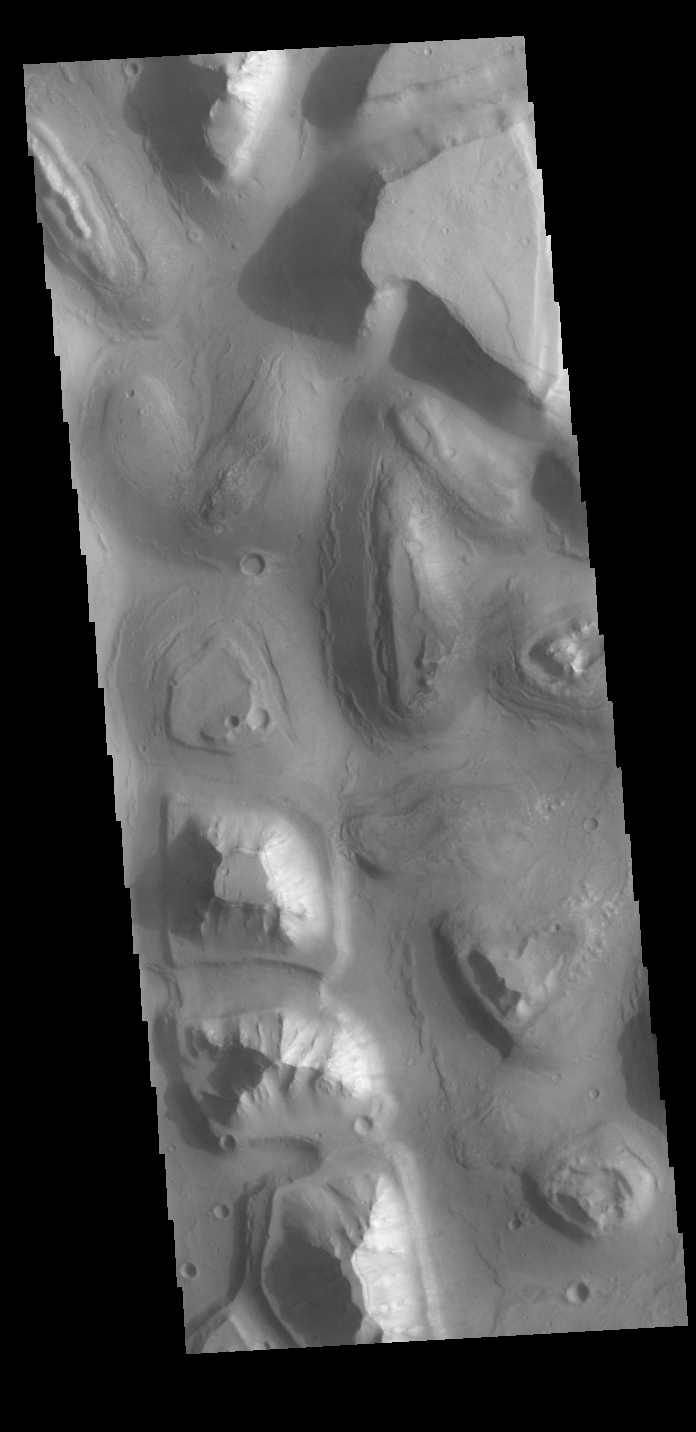

Hydraotes Chaos

This VIS image shows a small portion of Hydraotes Chaos. Chaos is defined as a distinctive area of broken terrain. Topographically, chaos regions have hills/mesas/plateaus surroundied by lower elevation valleys that crisscross in random directions.

Credit: NASA/JPL-Caltech/ASU